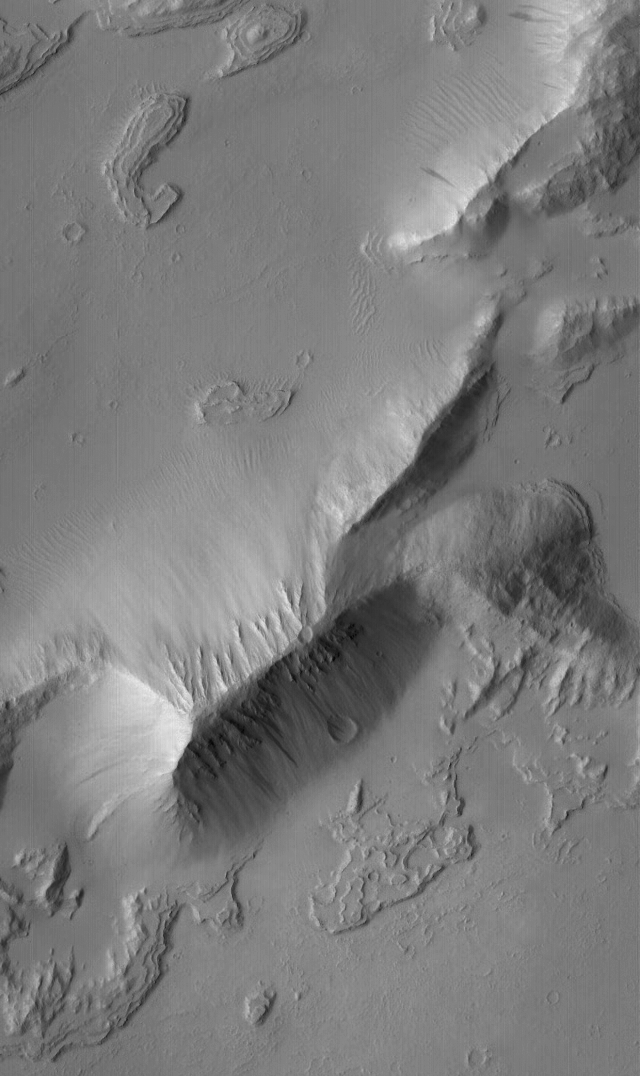

Layers in Sulci Gordii

9 January 2004
This Mars Global Surveyor (MGS) Mars Orbiter Camera (MOC) image shows detailed layered rock features, mantled by fine dust, in the Sulci Gordii ridged region east of Olympus Mons. The scene is located near 21.9°N, 124.3°W. The picture covers an area about 3 km (1.9 mi) across, and is illuminated by sunlight from the left.

Credit: NASA/JPL/Malin Space Science Systems